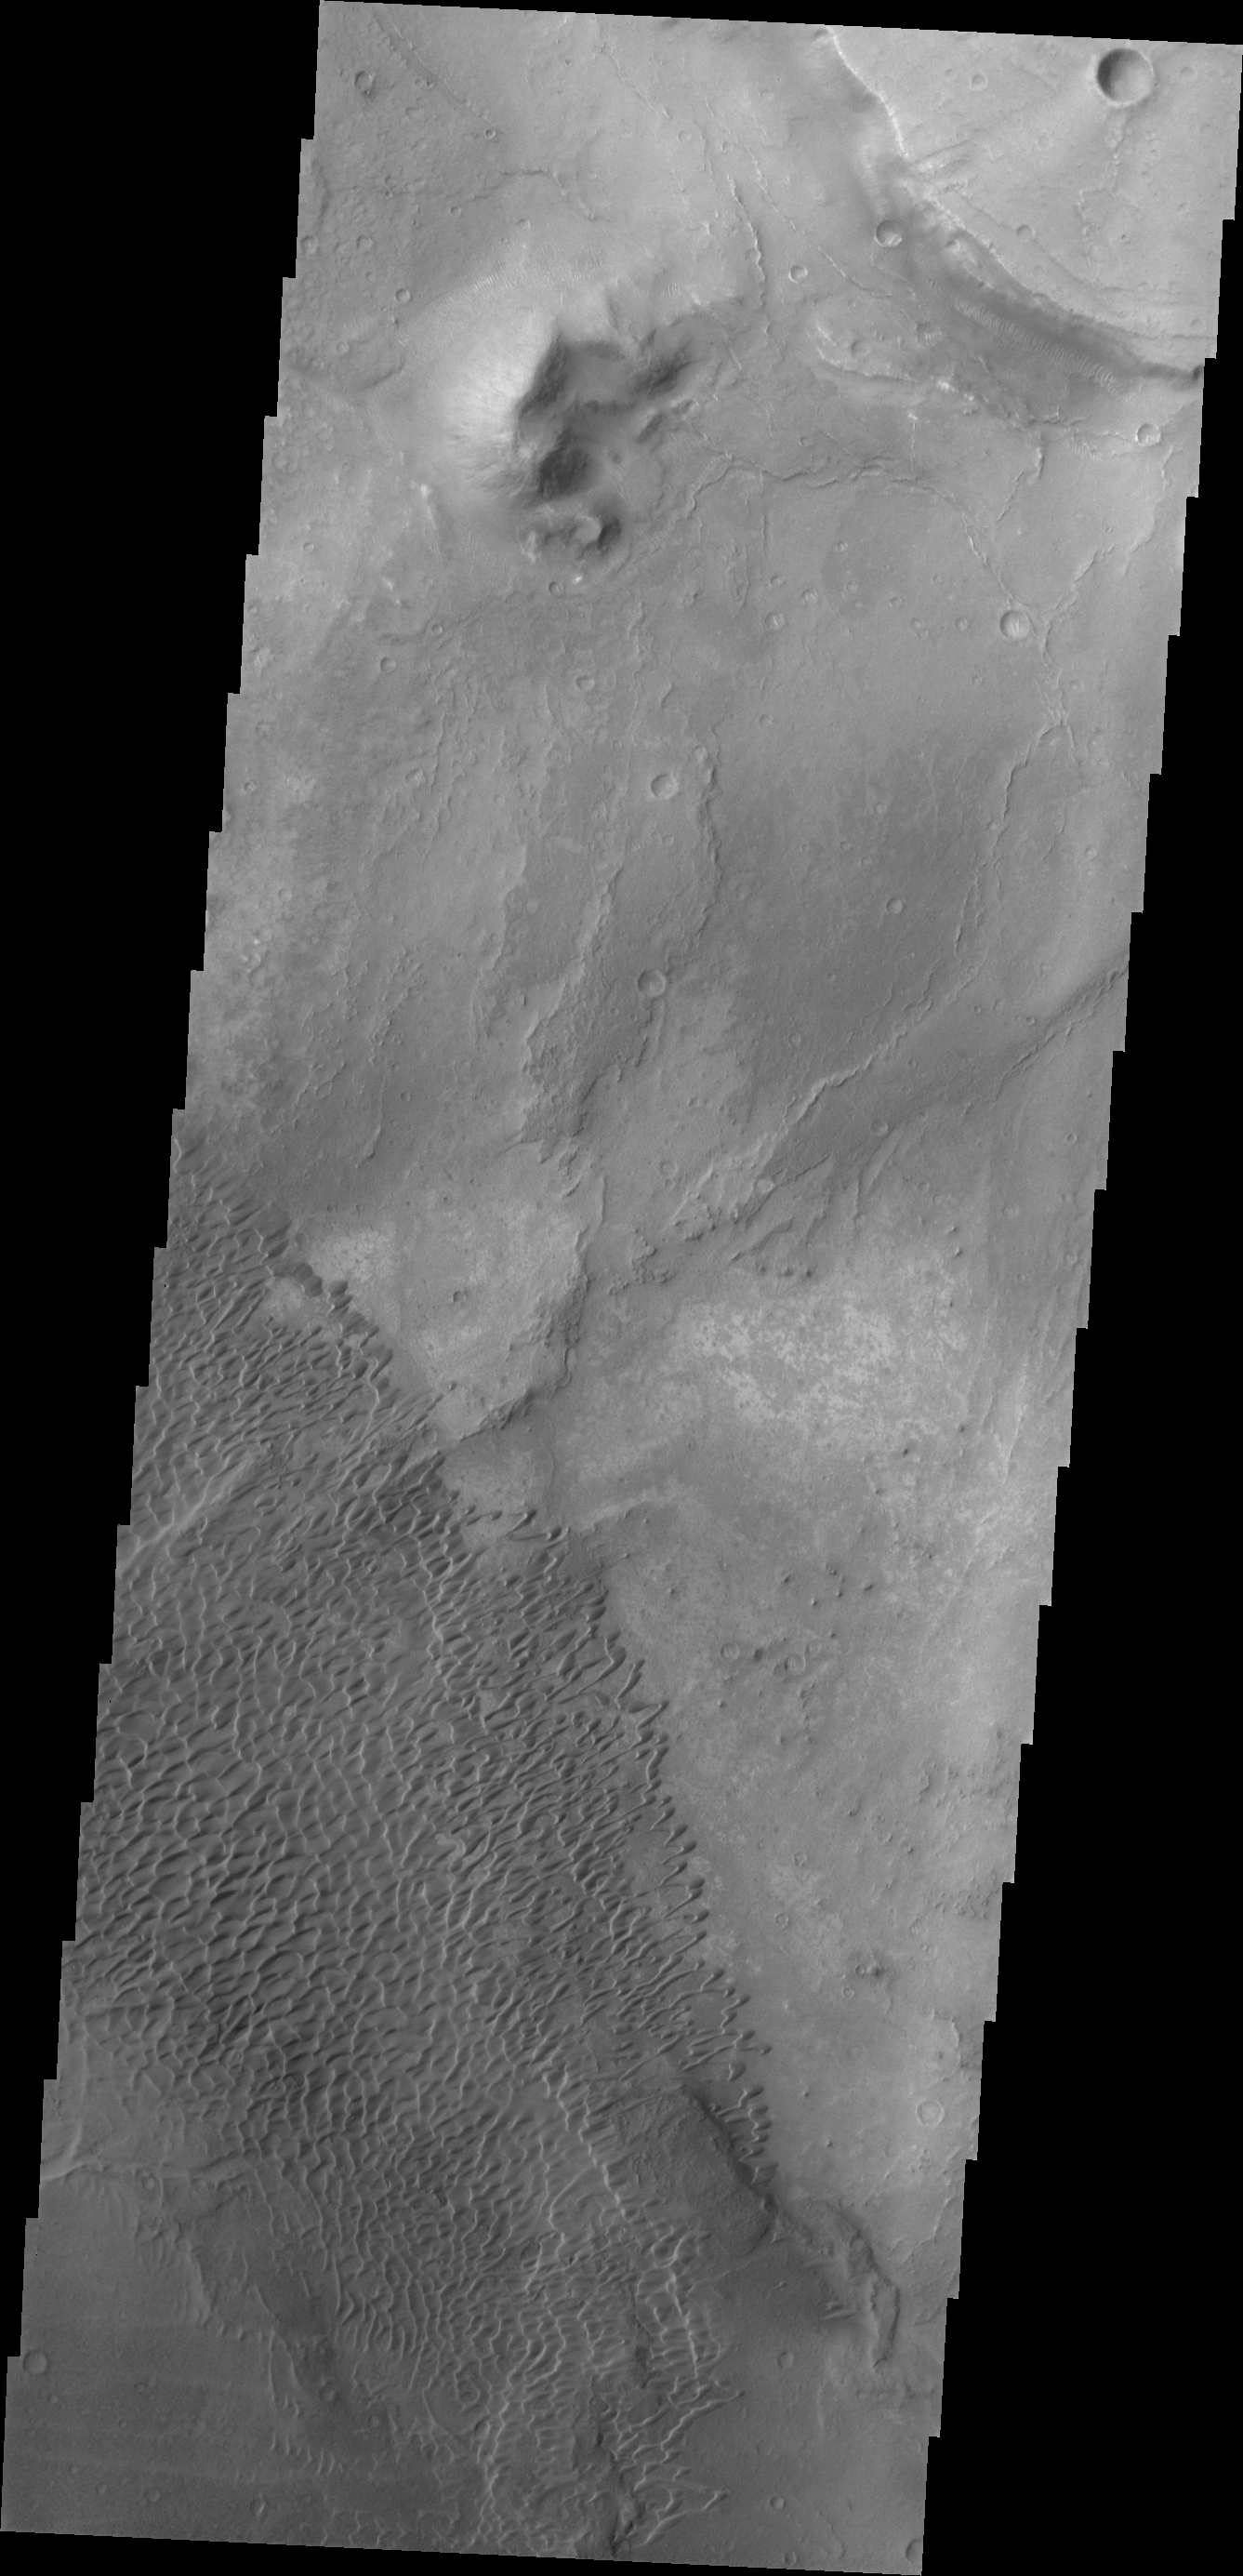

Nili Patera Dunes

The dunes in this VIS image are located in Nili Patera, one of the two patera of Syrtis Major Planum.

Credit: NASA/JPL/ASU